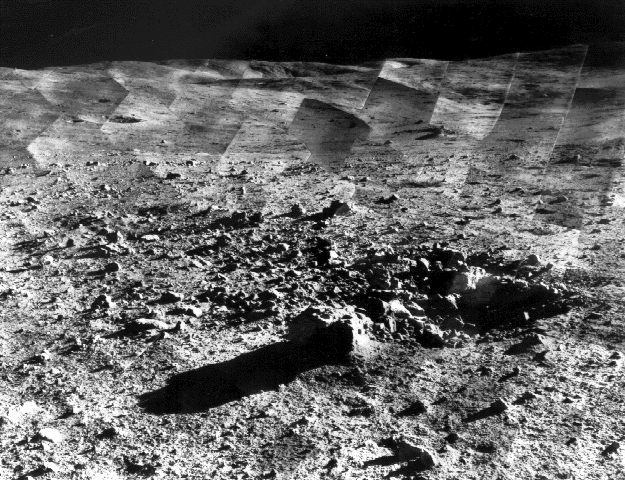

Photomosaic of Tycho Crater – Surveyor 7

Photomosaic of lunar panorama near the Tycho crater taken by Surveyor 7. The hills on the center horizon are about eight miles away from the spacecraft.

Since the landing site survey for the Apollo missions had been successfully completed by the previous Surveyors, the landing site for Surveyor 7 was selected more for its scientific interest. Surveyor 7, in addition to taking thousands of images and gathering a wide variety of surface data, performed star surveys, took pictures of Earth, and tested laser-pointing techniques by detecting laser beams from Earth.

The primary objectives of the Surveyor program having already been met by the previous missions, Surveyor 7 was sent to perform a soft landing in a type of terrain different from the previous Surveyors. Other objectives were to obtain images of the landing site, manipulate the soil and analyze its composition, and obtain temperature and radar reflectivity data.

Surveyor 7 was launched on January 7, 1968 and landed on January 10, 1968.

Credit: NASA/JPL